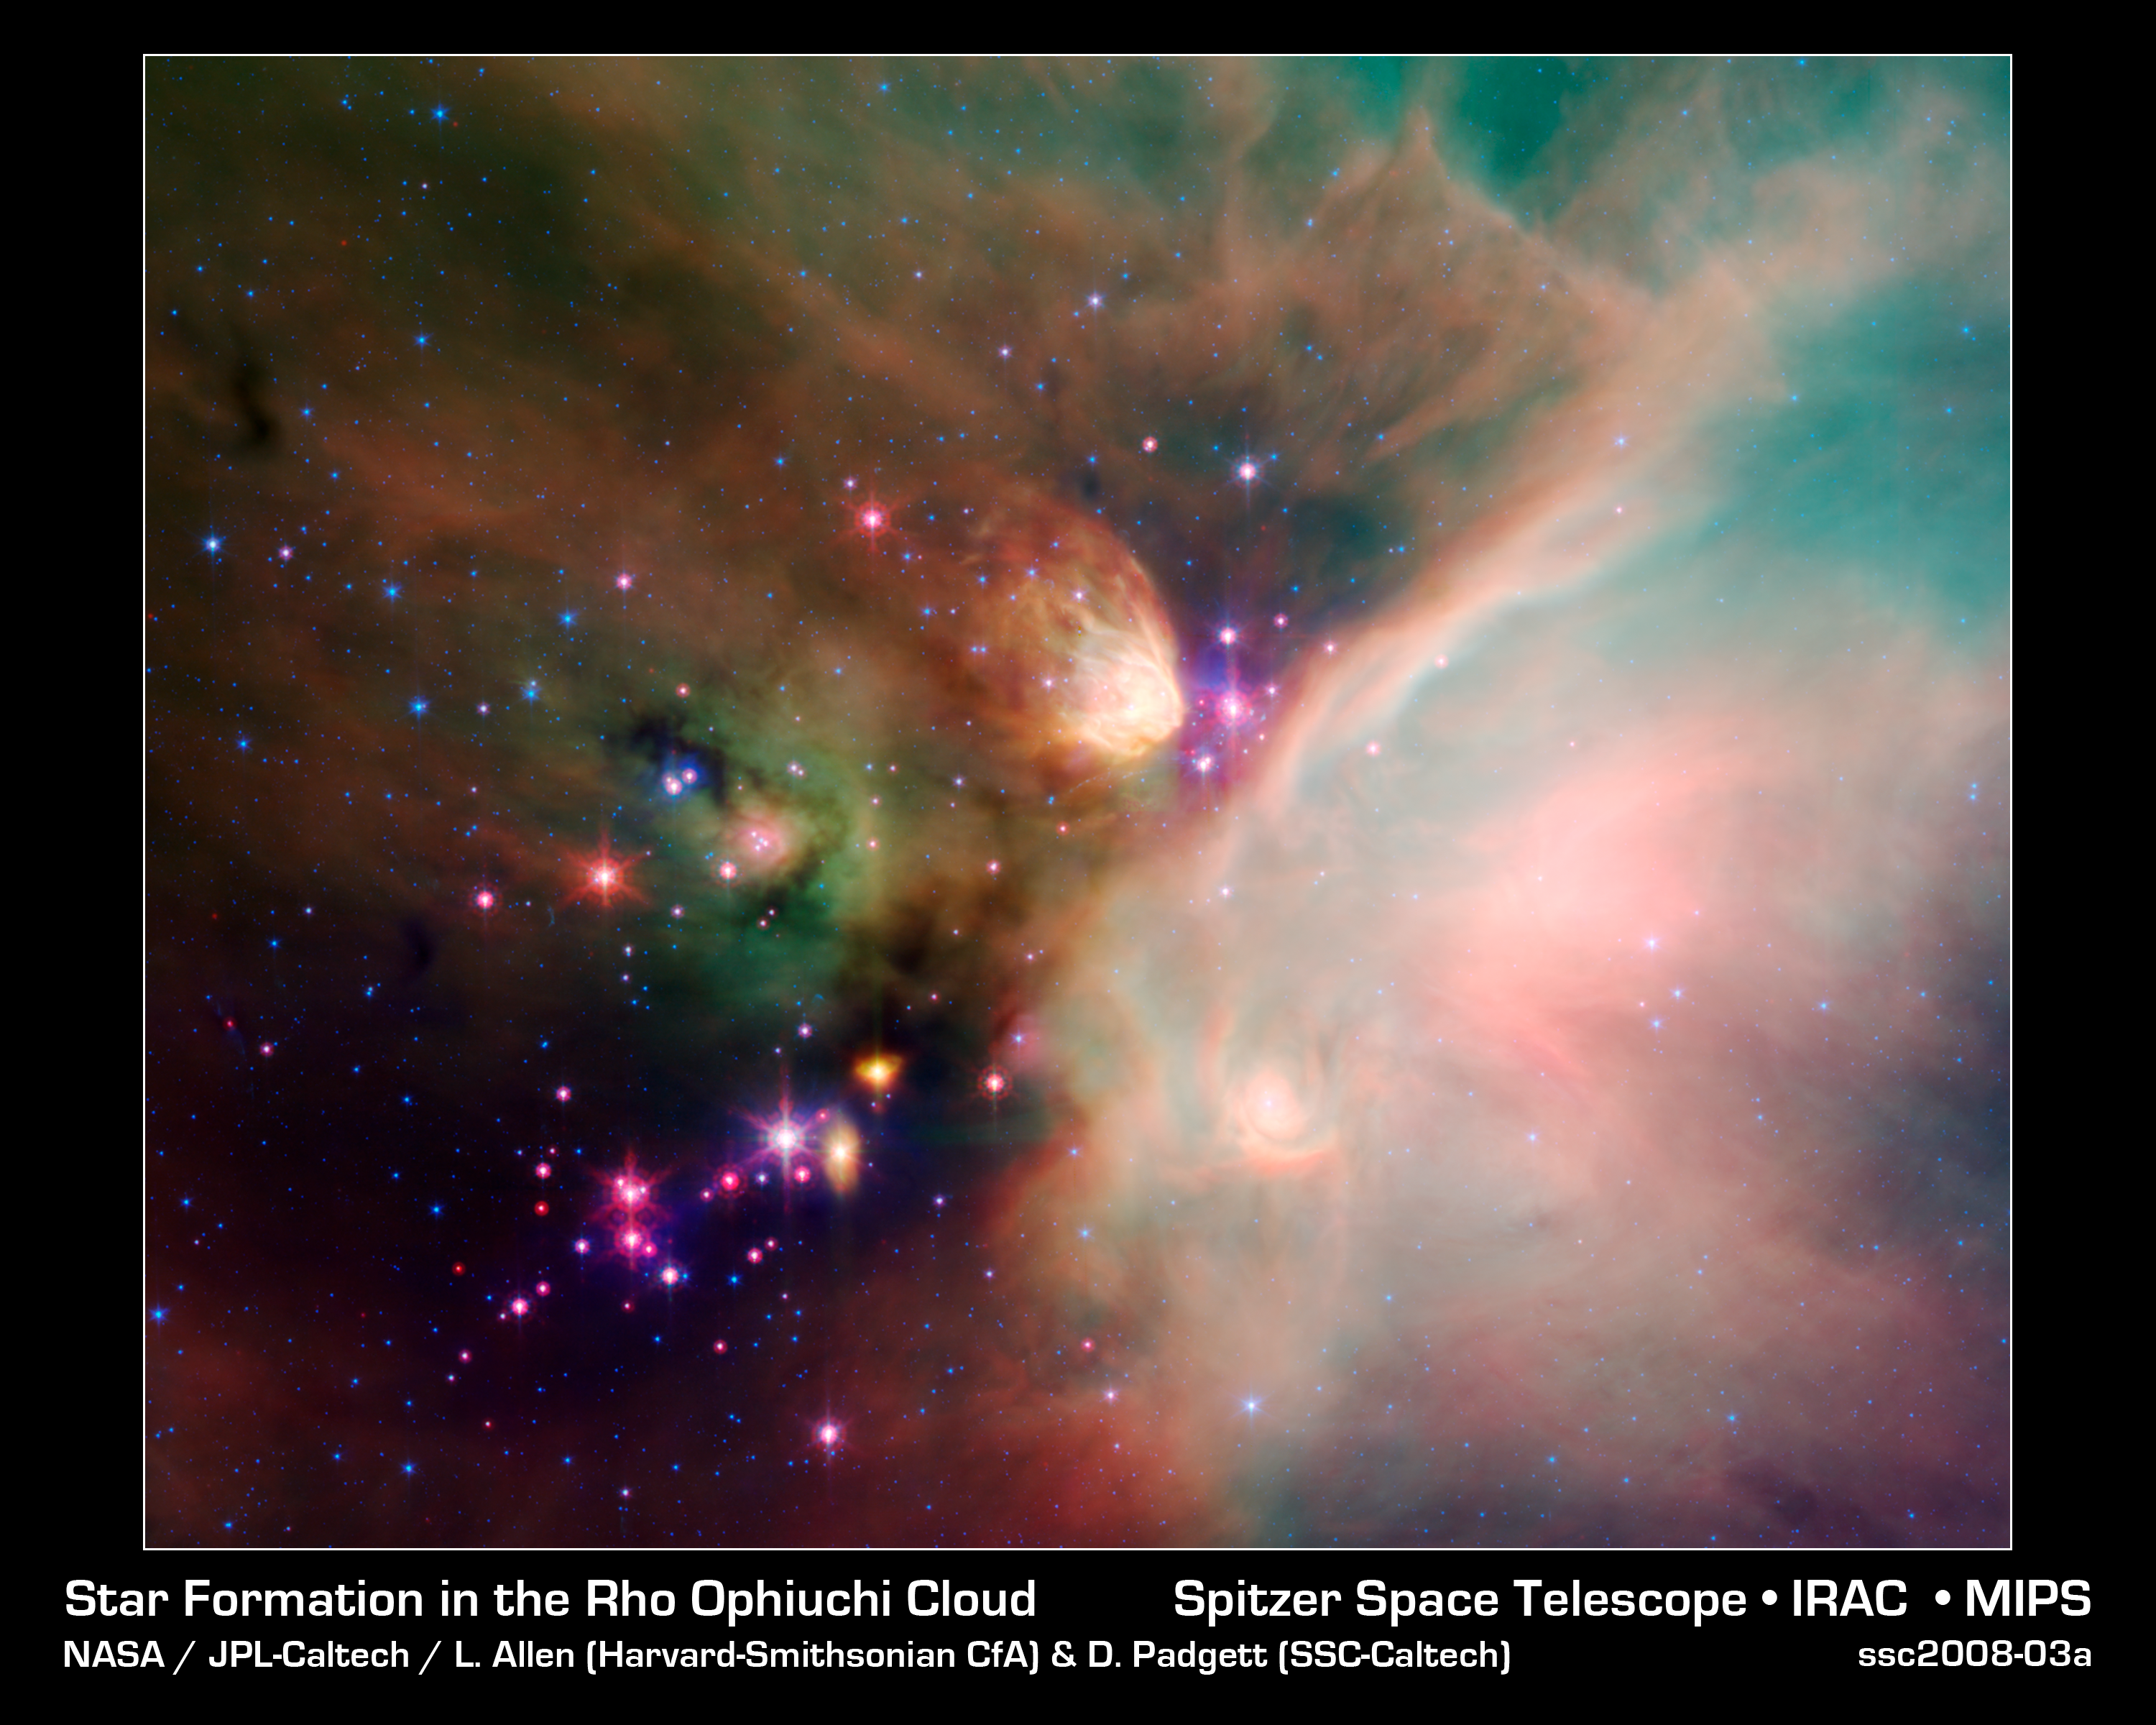

Young Stars in Their Baby Blanket of Dust: Rho Ophiuchi

Newborn stars peek out from beneath their natal blanket of dust in this dynamic image of the Rho Ophiuchi dark cloud from NASA's Spitzer Space Telescope. Called "Rho Oph" by astronomers, it's one of the closest star-forming regions to our own solar system. Located near the constellations Scorpius and Ophiuchus, the nebula is about 407 light years away from Earth.

Rho Oph is a complex made up of a large main cloud of molecular hydrogen, a key molecule allowing new stars to form from cold cosmic gas, with two long streamers trailing off in different directions. Recent studies using the latest X-ray and infrared observations reveal more than 300 young stellar objects within the large central cloud. Their median age is only 300,000 years, very young compared to some of the universe's oldest stars, which are more than 12 billion years old.

This false-color image of Rho Oph's main cloud, Lynds 1688, was created with data from Spitzer's infrared array camera, which has the highest spatial resolution of Spitzer's three imaging instruments, and its multiband imaging photometer, best for detecting cooler

materials. Blue represents 3.6-micron light; green shows light of 8 microns; and red is 24-micron light. The multiple wavelengths reveal different aspects of the dust surrounding and between the embedded stars, yielding information about the stars and their birthplace.

The colors in this image reflect the relative temperatures and evolutionary states of the various stars. The youngest stars are surrounded by dusty disks of gas from which they, and their potential planetary systems, are forming. These young disk systems show up as red in this image. Some of these young stellar objects are surrounded by their own compact nebulae. More evolved stars, which have shed their natal material, are blue.

Credit: NASA/JPL-Caltech/Harvard-Smithsonian CfA